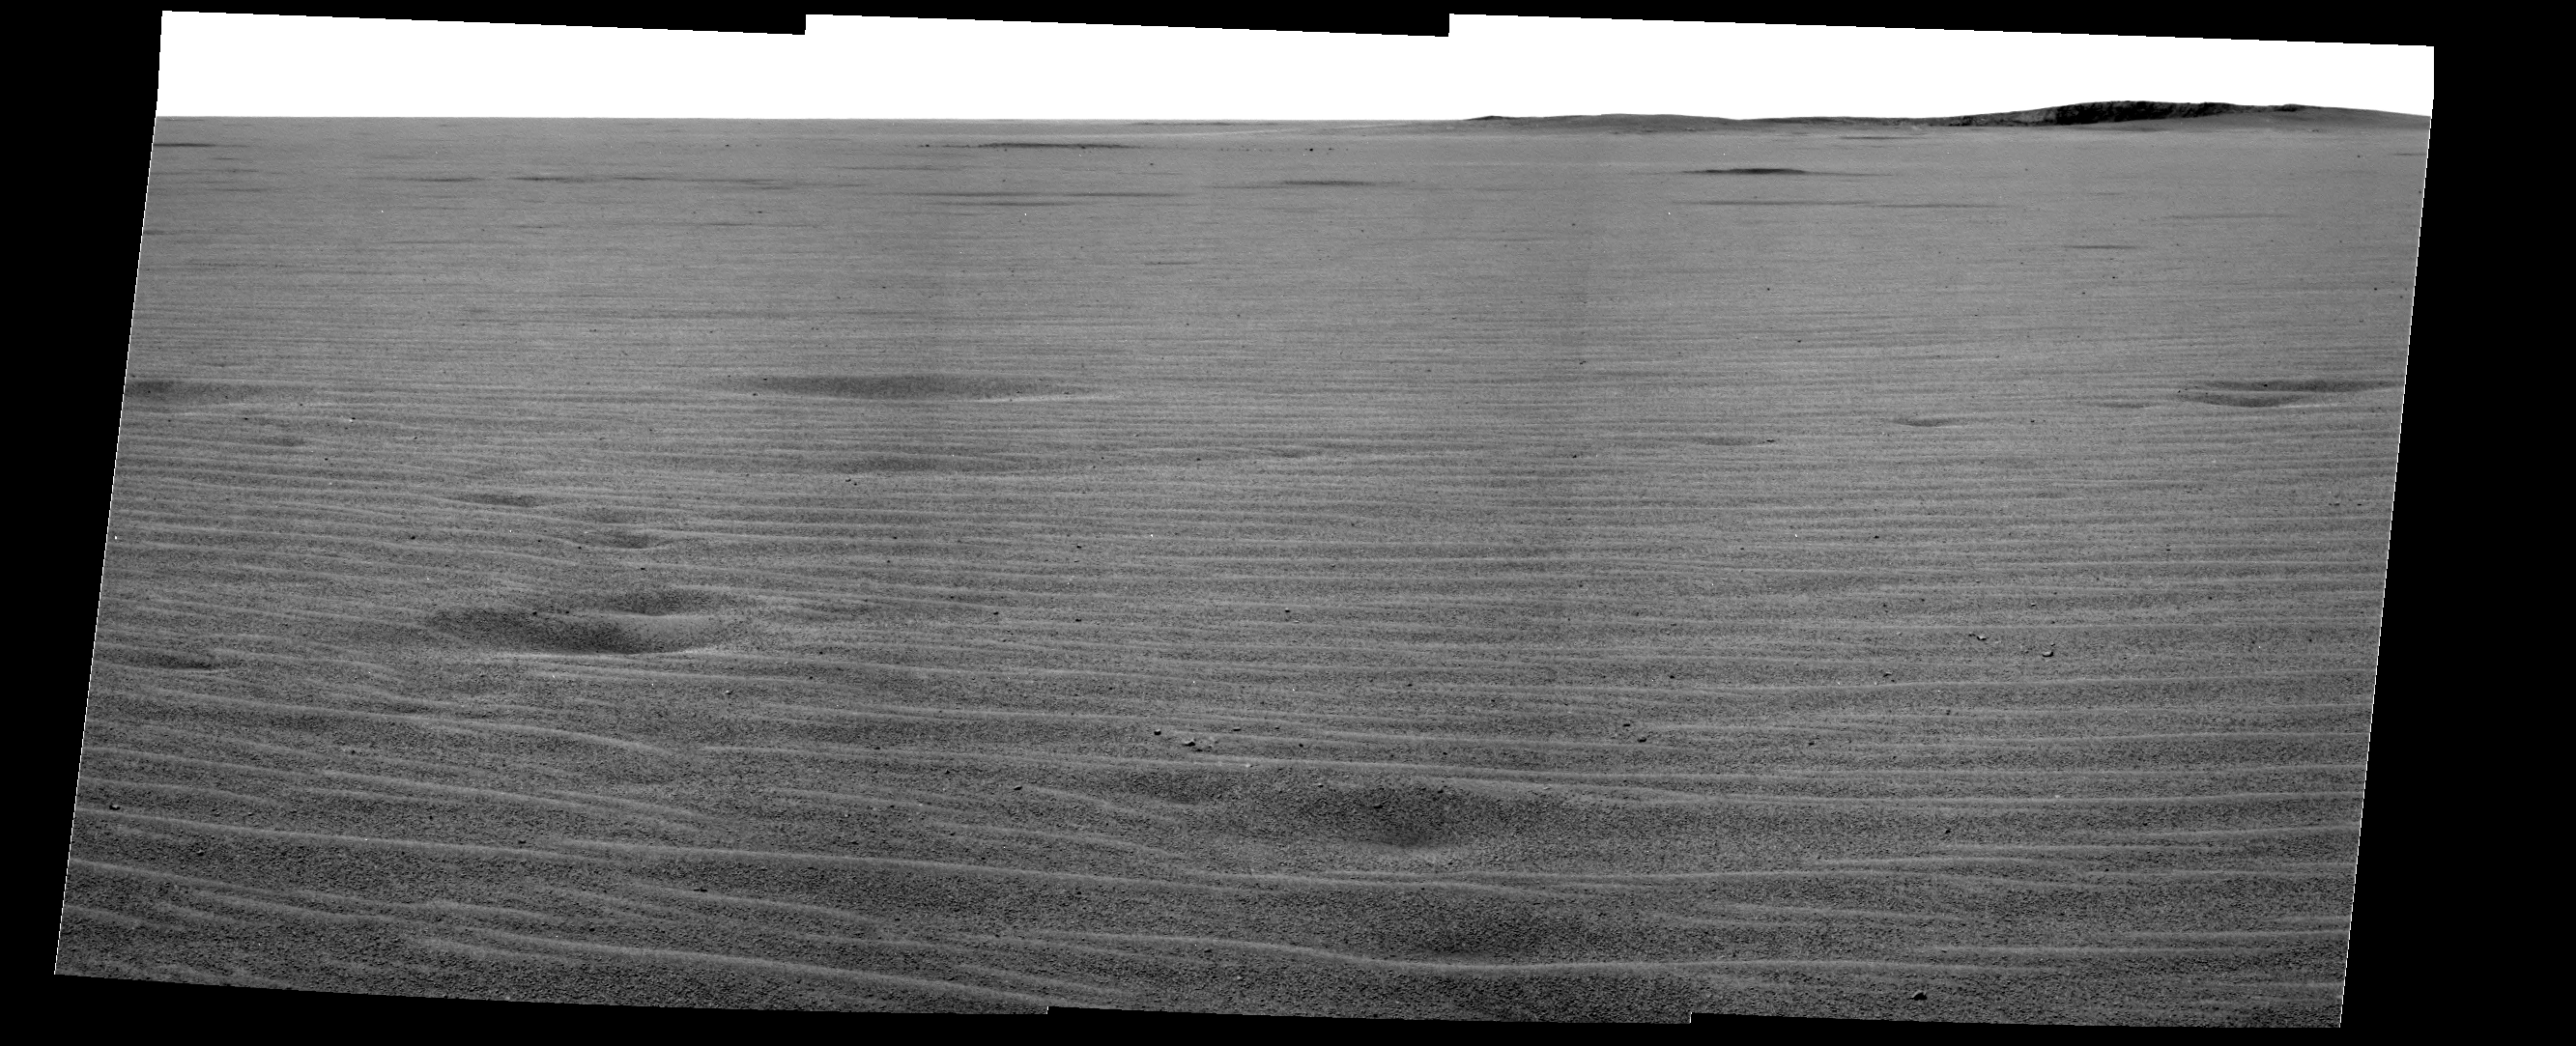

‘Endurance’ Goal Across the Plains

This mosaic image from the Mars Exploration Rover Opportunity’s panoramic camera provides an overview of the rover’s drive direction toward “Endurance Crater,” which is in the upper right corner of image.

The plains appear to be uniform in character from the rovers current position all the way to Endurance Crater. Granules of various sizes blanket the plains. Spherical granules fancifully called blueberries are present some intact and some broken. Larger granules pave the surface, while smaller grains, including broken blueberries, form small dunes. Randomly distributed 1-centimeter (0.4 inch) sized pebbles (as seen just left of center in the foreground of the image) make up a third type of feature on the plains. The pebbles’ composition remains to be determined. Scientists plan to examine these in the coming sols.

Examination of this part of Mars by NASA’s Mars Global Surveyor orbiter revealed the presence of hematite, which led NASA to choose Meridiani Planum as Opportunity’s landing site. The rover science conducted on the plains of Meridiani Planum serves to integrate what the rovers are seeing on the ground with what orbital data have shown.

Opportunity will make stop at a small crater called “Fram” (seen in the upper left, with relatively large rocks nearby) before heading to the rim of Endurance Crater.

Credit: NASA/JPL/Cornell